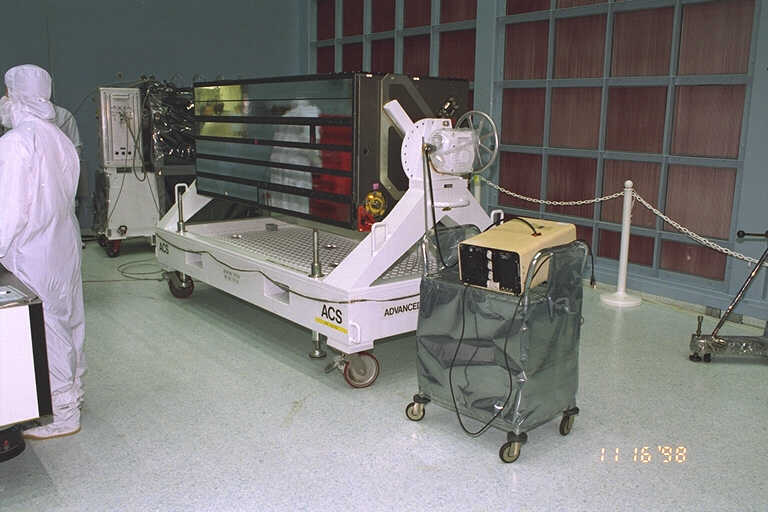

ACS in the Clean Room (GSFC)

Credit: NASA